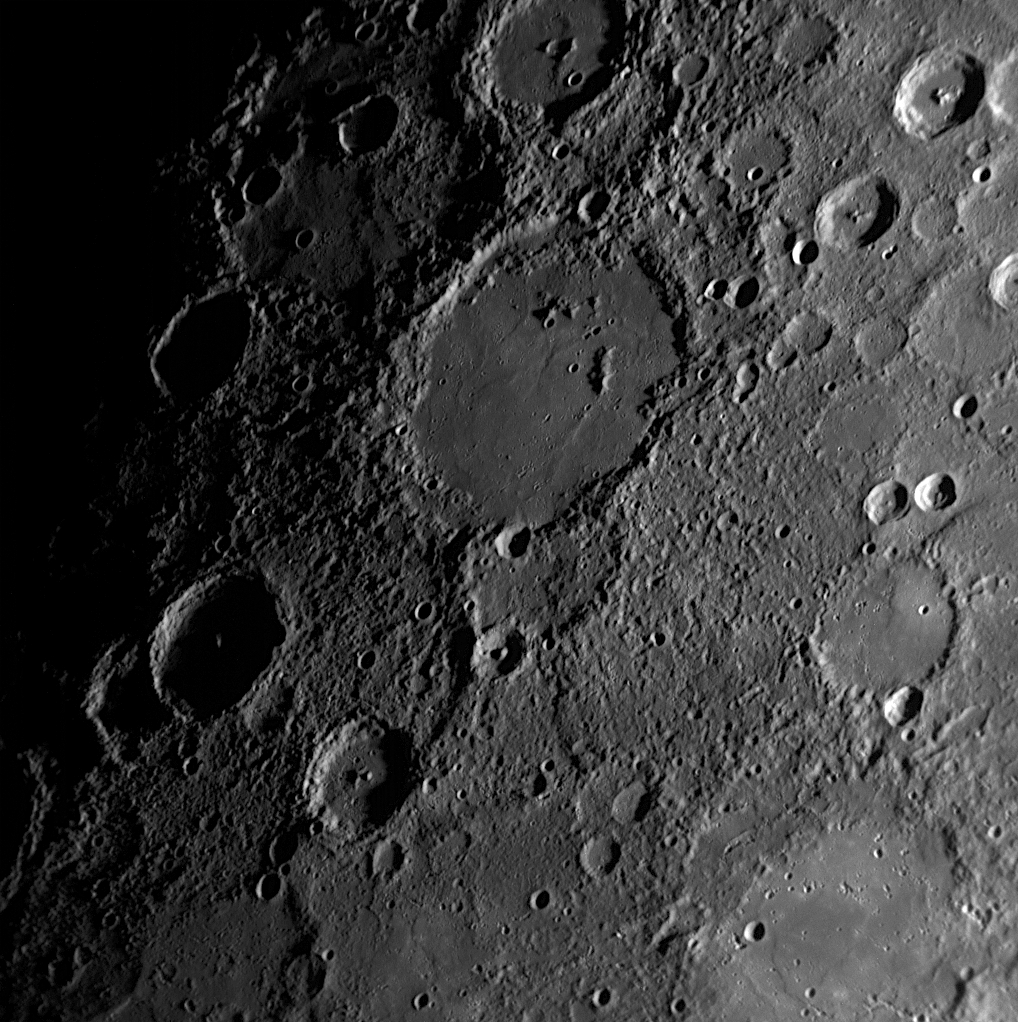

Munkácsy’s Inner Ring Painted Over

Munkácsy appears near the terminator, the division between the dark nightside and sunlit dayside of the planet, in this image taken during MESSENGER’s first Mercury flyby. Munkácsy originally had a double-ring basin structure, but most of the inner ring was buried when the basin was flooded with volcanic lava. Only a few remnants of the ring poke up through the lava, although low ridges in the lava seem to trace out much of the rest of the ring’s circumference. This small impact basin was recently named for Mihály Munkácsy, a Hungarian painter (1844-1900).

Date Acquired: January 14, 2008
Image Mission Elapsed Time (MET): 108828515
Instrument: Narrow Angle Camera (NAC) of the Mercury Dual Imaging System (MDIS)
Resolution: 510 meters/pixel (0.32 miles/pixel)
Scale: Munkácsy is 180 kilometers in diameter (112 miles)
Spacecraft Altitude: 20,000 kilometers (12,400 miles)

These images are from MESSENGER, a NASA Discovery mission to conduct the first orbital study of the innermost planet, Mercury. For information regarding the use of images, see the MESSENGER image use policy.

Credit: NASA/Johns Hopkins University Applied Physics Laboratory/Carnegie Institution of Washington